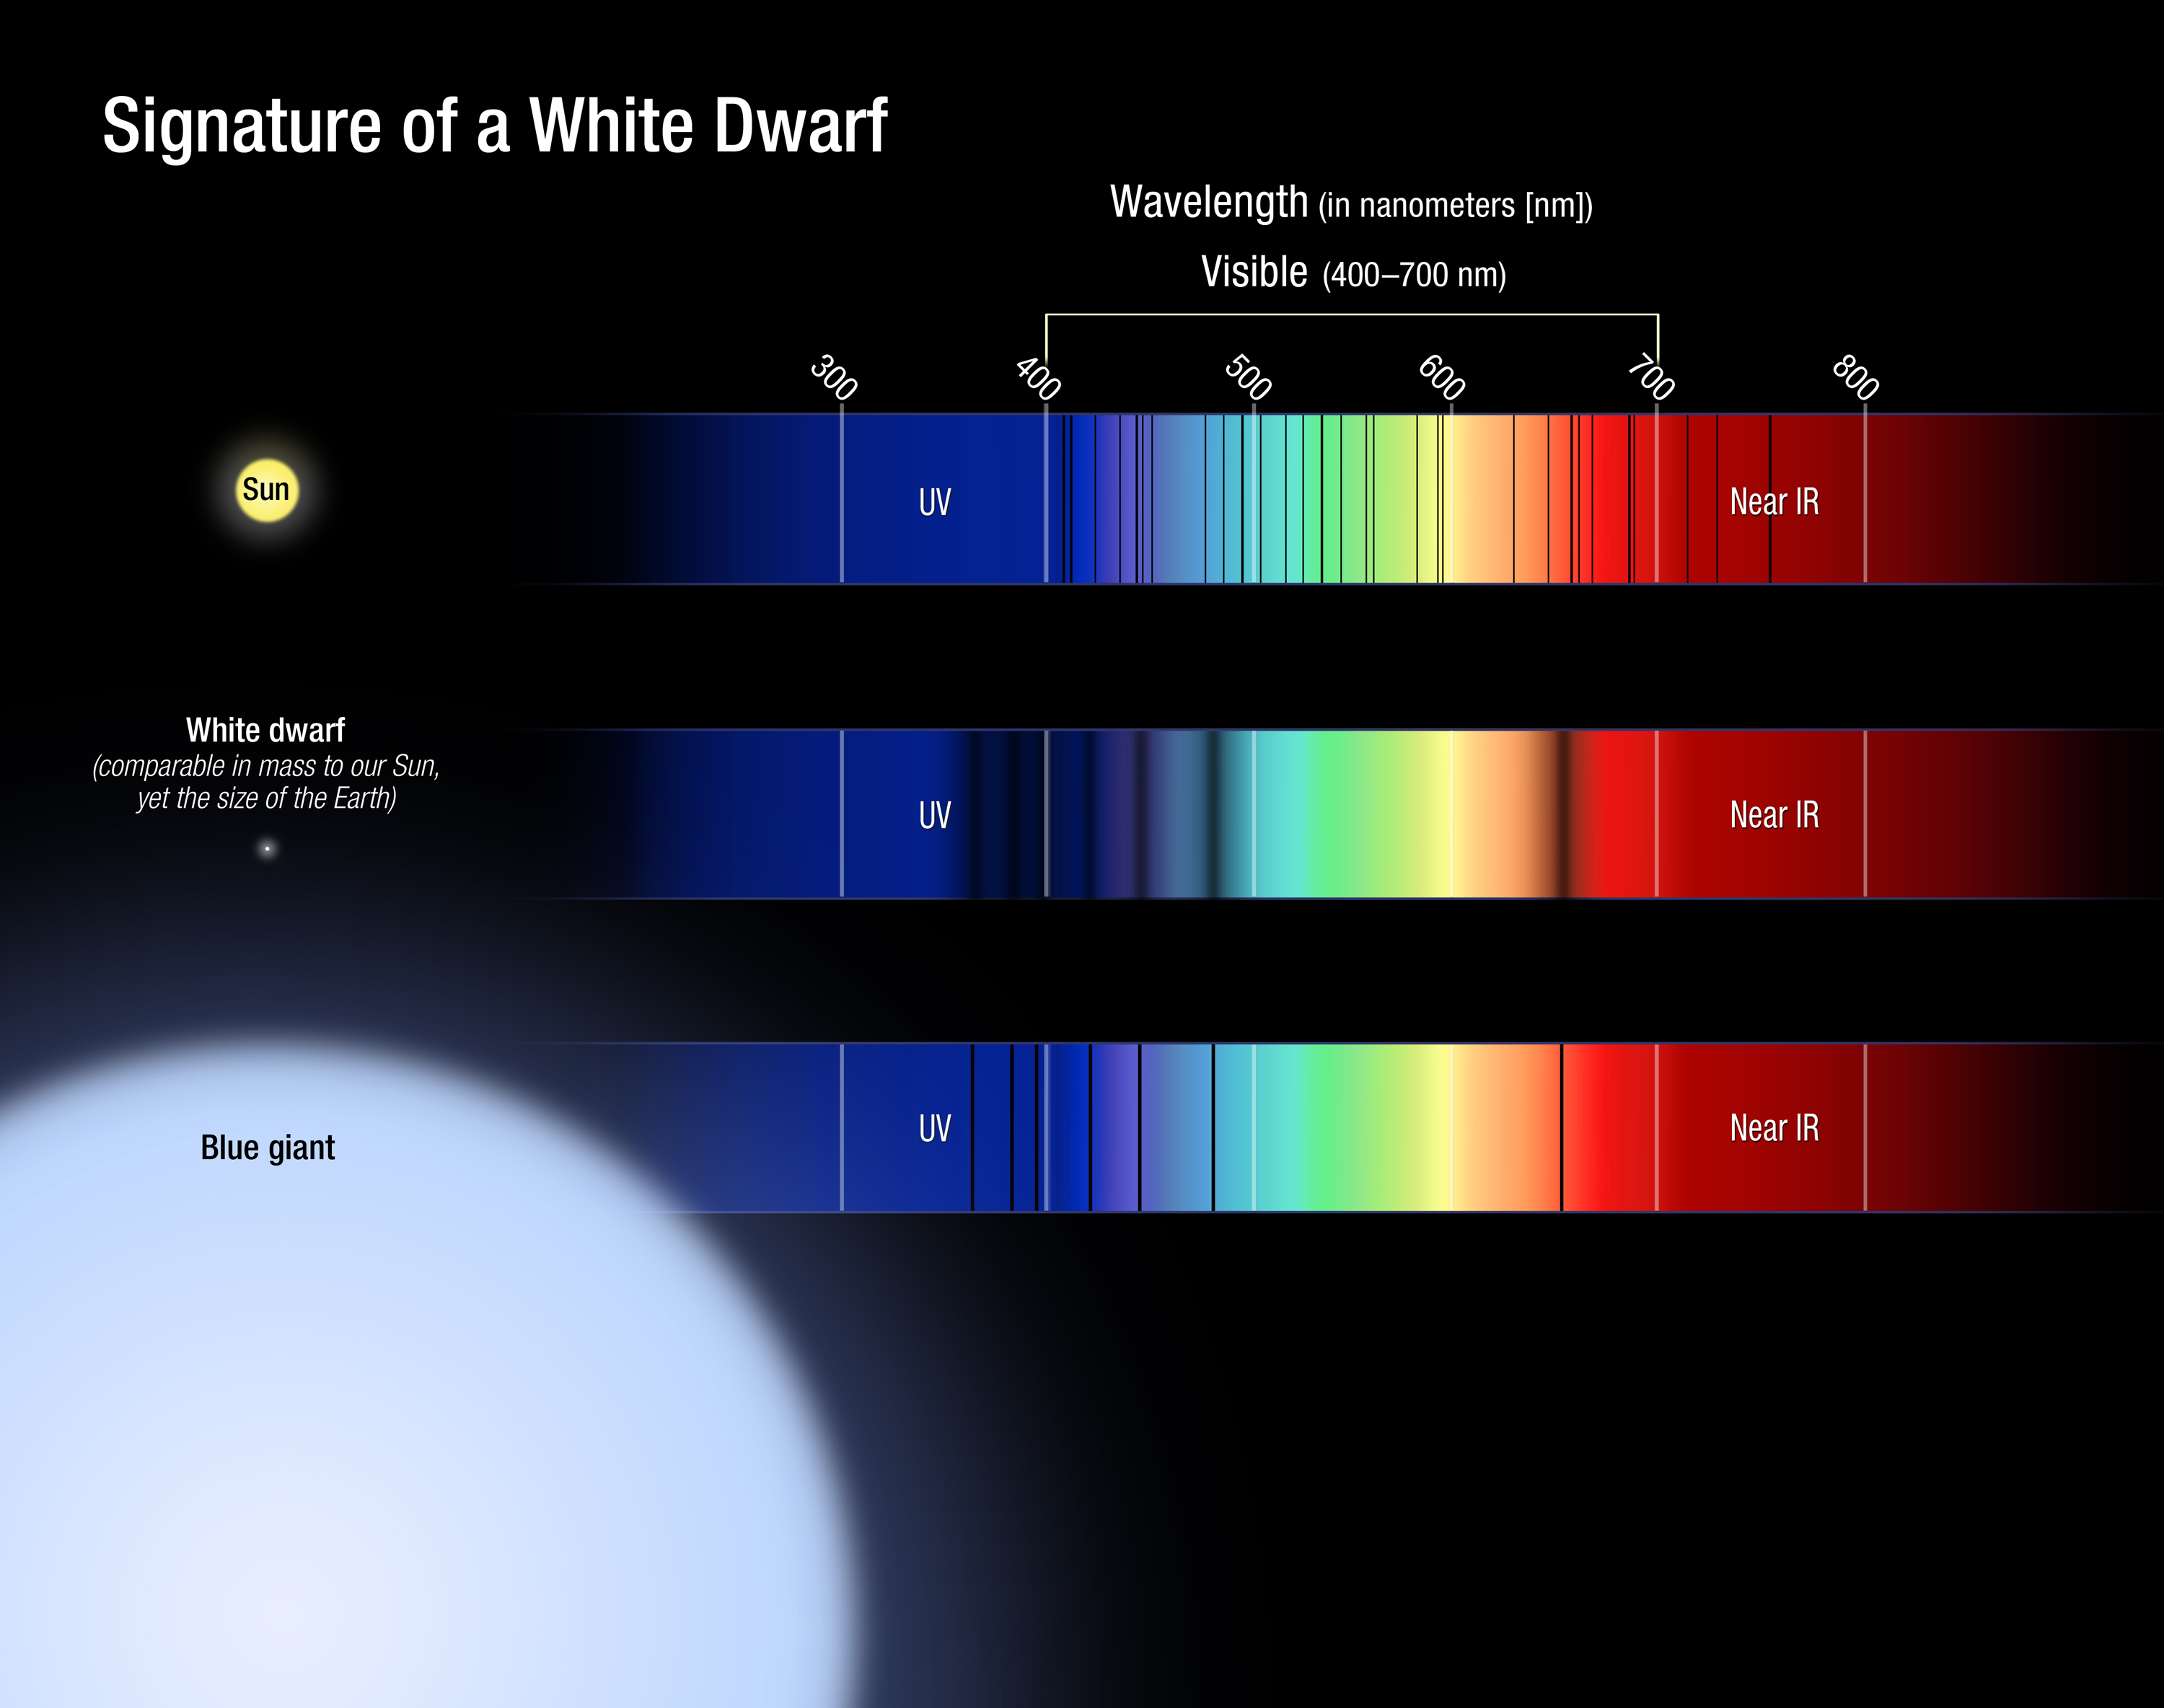

Signature of a White Dwarf

White dwarf stars have remarkable properties, yet they are very simple. These stripped cores of normal hydrogen-burning stars are about 1 million times denser than matter on Earth. This means that a tablespoon of material from a white dwarf's surface would weigh as much as a school bus on Earth. White dwarfs also have no fuel to generate energy, and most of their atmospheres contain a single atom, hydrogen.

The figure illustrates the spectral features of a white dwarf, in comparison to the Sun and a blue giant. The white dwarf spectrum is simple, containing only absorption lines from the hydrogen atom. But, unlike the same lines in the blue giant spectrum (a bloated star with a low density), the features in the white dwarf are broadened due to the intense pressure on the surface of the star (essentially, the energy levels of the atom are being perturbed). This broadening of the lines, as well as their depth, is directly related to the mass and temperature of the star. Unlike for most stars, astronomers can therefore reliably establish fundamental properties for white dwarfs from their spectra.

Credit: NASA, ESA, and A. Feild and J. Kalirai (STScI)